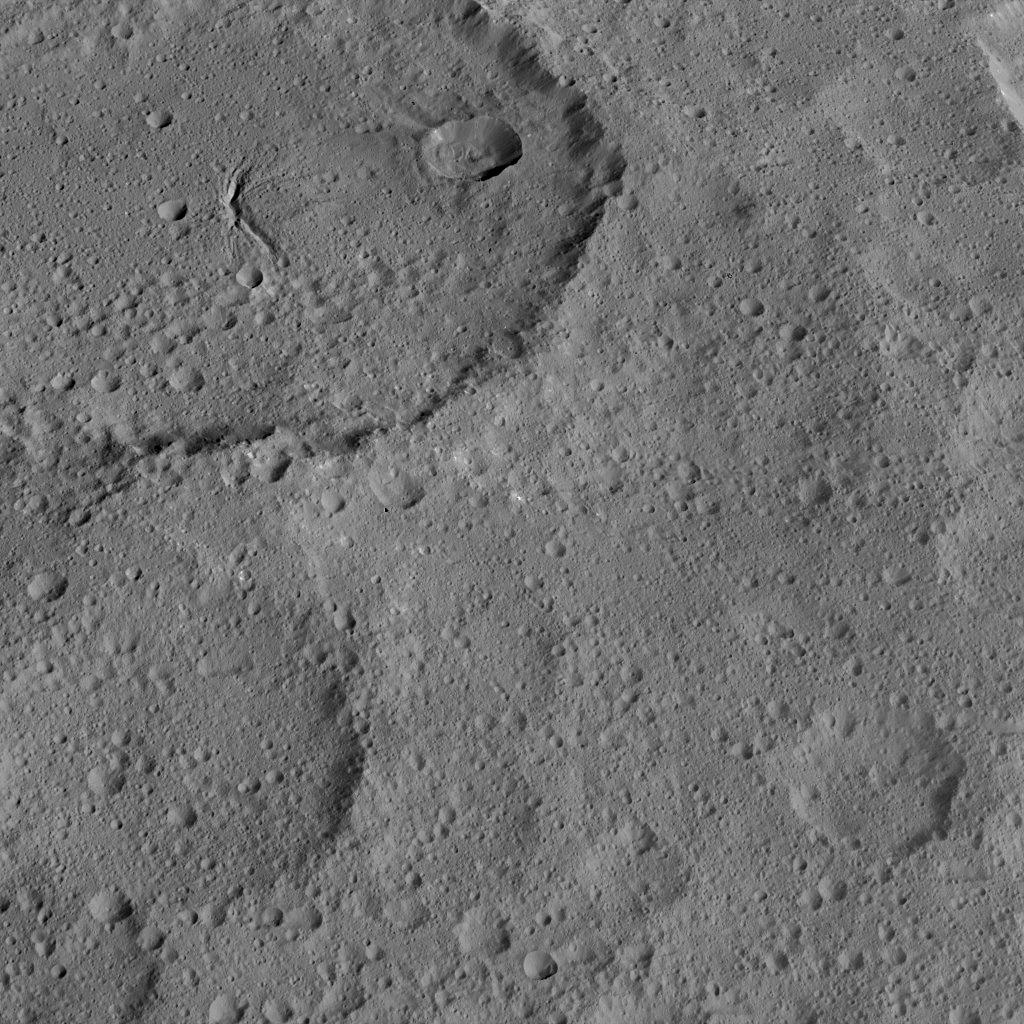

Dawn HAMO Image 89

This view of Ezinu Crater on Ceres was taken by NASA’s Dawn spacecraft on Oct. 19, 2015.

Ezinu is the large crater in the top left corner of the image. The crater is 72 miles (116 kilometers) wide and contains a canyon-like feature near its center.

The image was taken from a spacecraft altitude of 915 miles (1,470 kilometers) during Dawn’s High Altitude Mapping Orbit (HAMO) phase. Image resolution is 415 feet (140 meters) per pixel. The image is centered at approximately 37 degrees north latitude, 200 degrees east longitude.

Dawn’s mission is managed by JPL for NASA’s Science Mission Directorate in Washington. Dawn is a project of the directorate’s Discovery Program, managed by NASA’s Marshall Space Flight Center in Huntsville, Alabama. UCLA is responsible for overall Dawn mission science. Orbital ATK, Inc., in Dulles, Virginia, designed and built the spacecraft. The German Aerospace Center, the Max Planck Institute for Solar System Research, the Italian Space Agency and the Italian National Astrophysical Institute are international partners on the mission team.

Credit: NASA/JPL-Caltech/UCLA/MPS/DLR/IDA